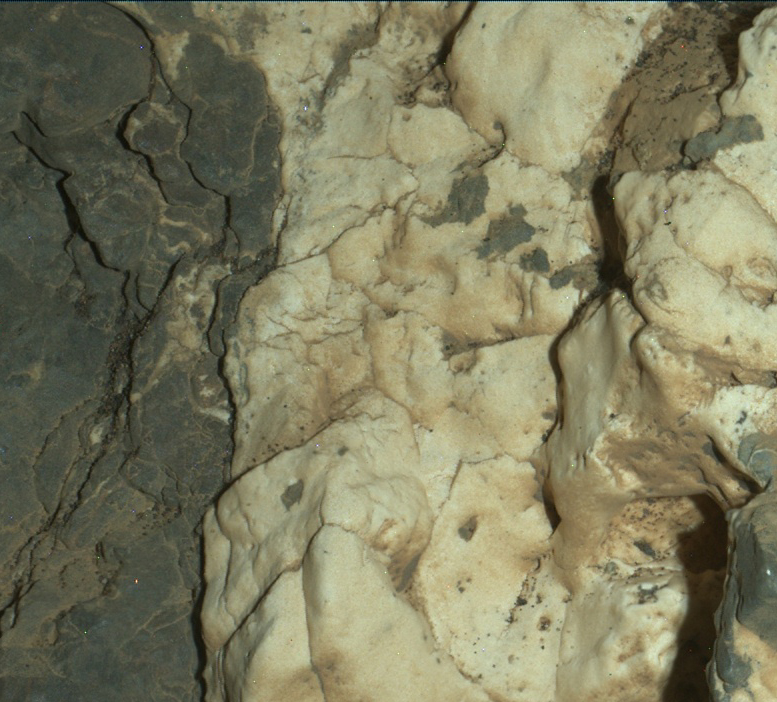

Night Close-up of Mineral Veins at ‘Garden City,’ Mars

Figure 1

This view from the Mars Hand Lens Imager (MAHLI) on the arm of NASA’s Curiosity Mars rover is a close-up of a two-tone mineral vein at a site called “Garden City” on lower Mount Sharp.

The area shown is roughly one inch (2.5 centimeters) wide. The image was taken at night, using illumination from MAHLI’s light-emitting diodes, during the 935th Martian day, or sol, of Curiosity’s work on Mars (March 25, 2015).

The vein includes both light-toned and dark-toned materials. The whiter material appears to have ripped up and incorporated portions of both the darker vein material (black arrows in Figure 1) and a third material (white arrow in Figure 1). The Curiosity mission’s examination of material in these veins may provide clues about multiple episodes of fluids moving through fractured rock at this site. The fluid movement through fractures occurred later than wet environmental conditions in which the host rock formed, before it hardened and cracked.

Malin Space Science Systems, San Diego, built and operates MAHLI. NASA’s Jet Propulsion Laboratory, a division of the California Institute of Technology in Pasadena, manages the Mars Science Laboratory Project for the NASA Science Mission Directorate, Washington. JPL designed and built the project’s Curiosity rover.

Credit: NASA/JPL-Caltech/MSSS